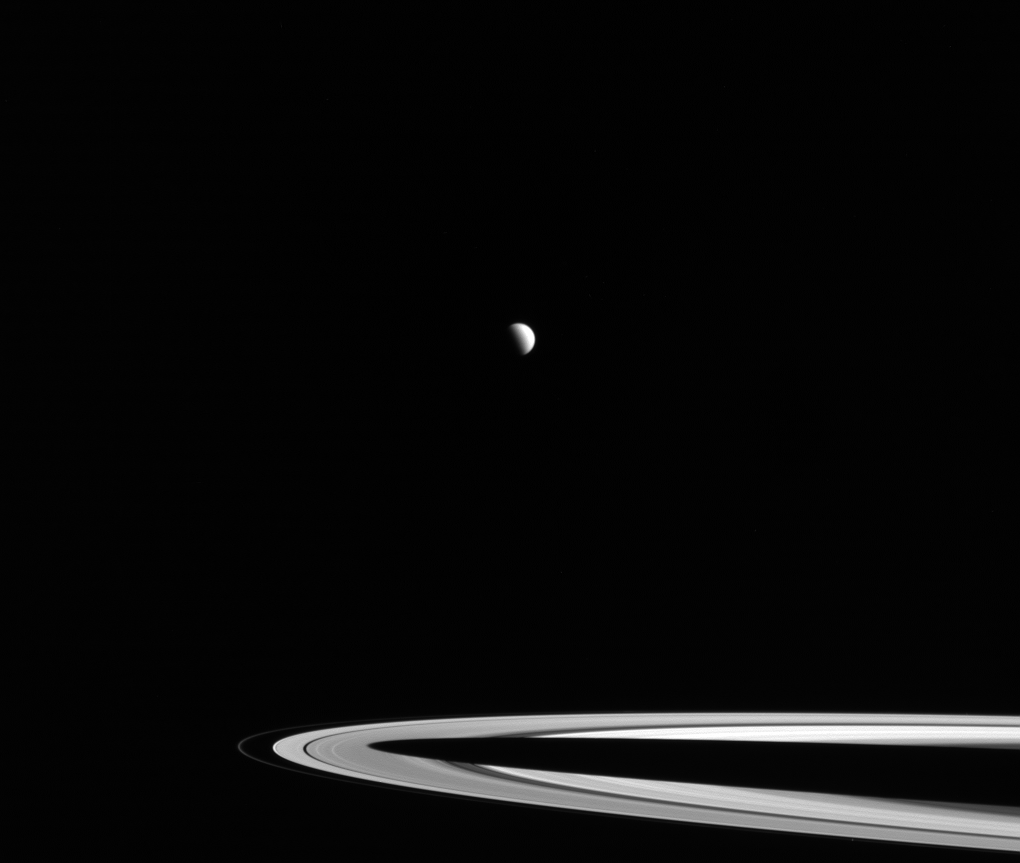

Rings Interrupted

Distant Titan, its northern hemisphere drenched in the sunlight of late spring, hangs above Saturn’s rings. What might at first glance look like a gap between the rings and the planet is actually Saturn’s shadow. During most of Saturn’s long year, the projection of the planet’s shadow extends well beyond the edge of the A ring. But, with summer solstice fast approaching, the Sun is now higher in Saturn’s sky and most of Saturn’s A ring is completely shadow-free.

This view looks toward the sunlit side of the rings from about 3 degrees above the ring plane. The image was taken in red light with NASA’s Cassini spacecraft wide-angle camera on Jan. 26, 2016.

The view was obtained at a distance of approximately 1.8 million miles (2.9 million kilometers) from Titan and at a Sun-Titan-spacecraft, or phase, angle of 84 degrees. Image scale on Titan is 109 miles (176 kilometers) per pixel.

The Cassini mission is a cooperative project of NASA, ESA (the European Space Agency) and the Italian Space Agency. The Jet Propulsion Laboratory, a division of the California Institute of Technology in Pasadena, manages the mission for NASA’s Science Mission Directorate, Washington. The Cassini orbiter and its two onboard cameras were designed, developed and assembled at JPL. The imaging operations center is based at the Space Science Institute in Boulder, Colorado.

Credit: NASA/JPL-Caltech/Space Science Institute